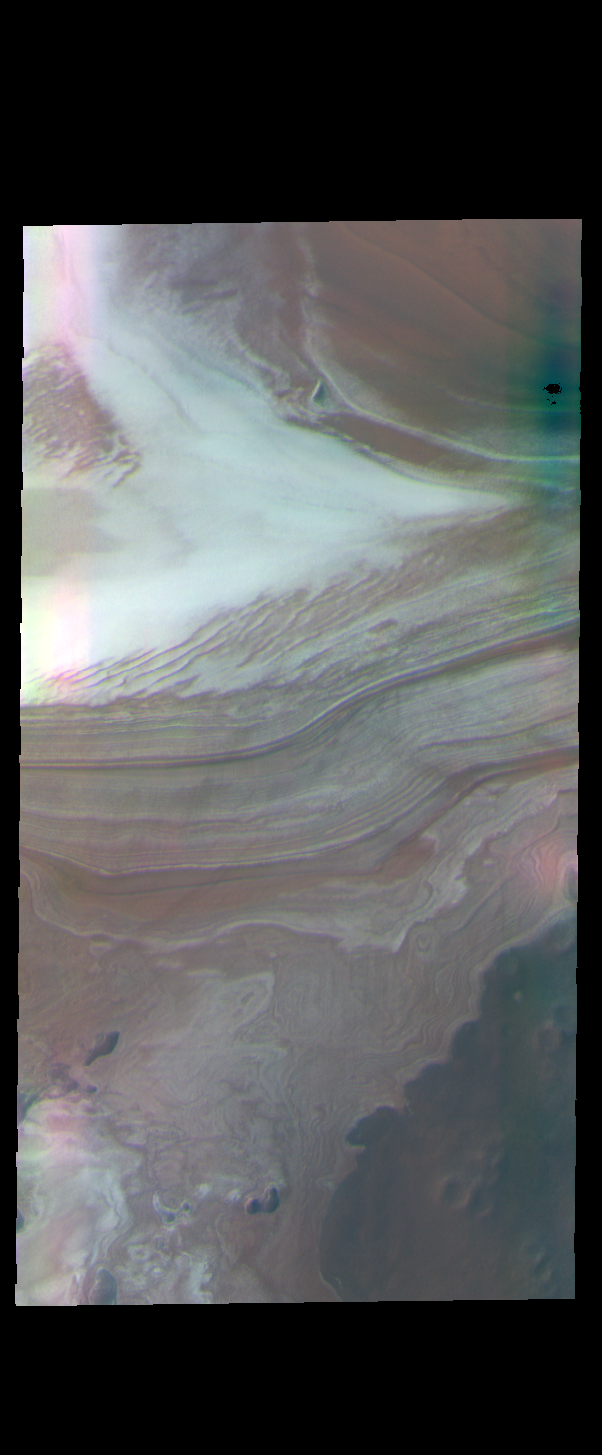

Polar Layers – False Color

Today’s false color image shows the margin between the north polar cap and the surrounding plains. The polar cap was created by alternating layers of ice and dust, deposited over millions of years during different seasons.

The THEMIS VIS camera contains 5 filters. The data from different filters can be combined in multiple ways to create a false color image. These false color images may reveal subtle variations of the surface not easily identified in a single band image.

Credit: NASA/JPL-Caltech/ASU